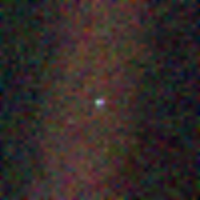

Solar System Portrait – Earth

This image of the Earth is one of 60 frames taken by the Voyager 1 spacecraft on Feb. 14, 1990 from a distance of approximately 4 billion miles and about 32 degrees above the ecliptic plane. This image the Earth is a mere point of light, a crescent only 0.12 pixel in size. Our planet was caught in the center of one of the scattered light rays resulting from taking the image so close to the sun.

Credit: NASA/JPL